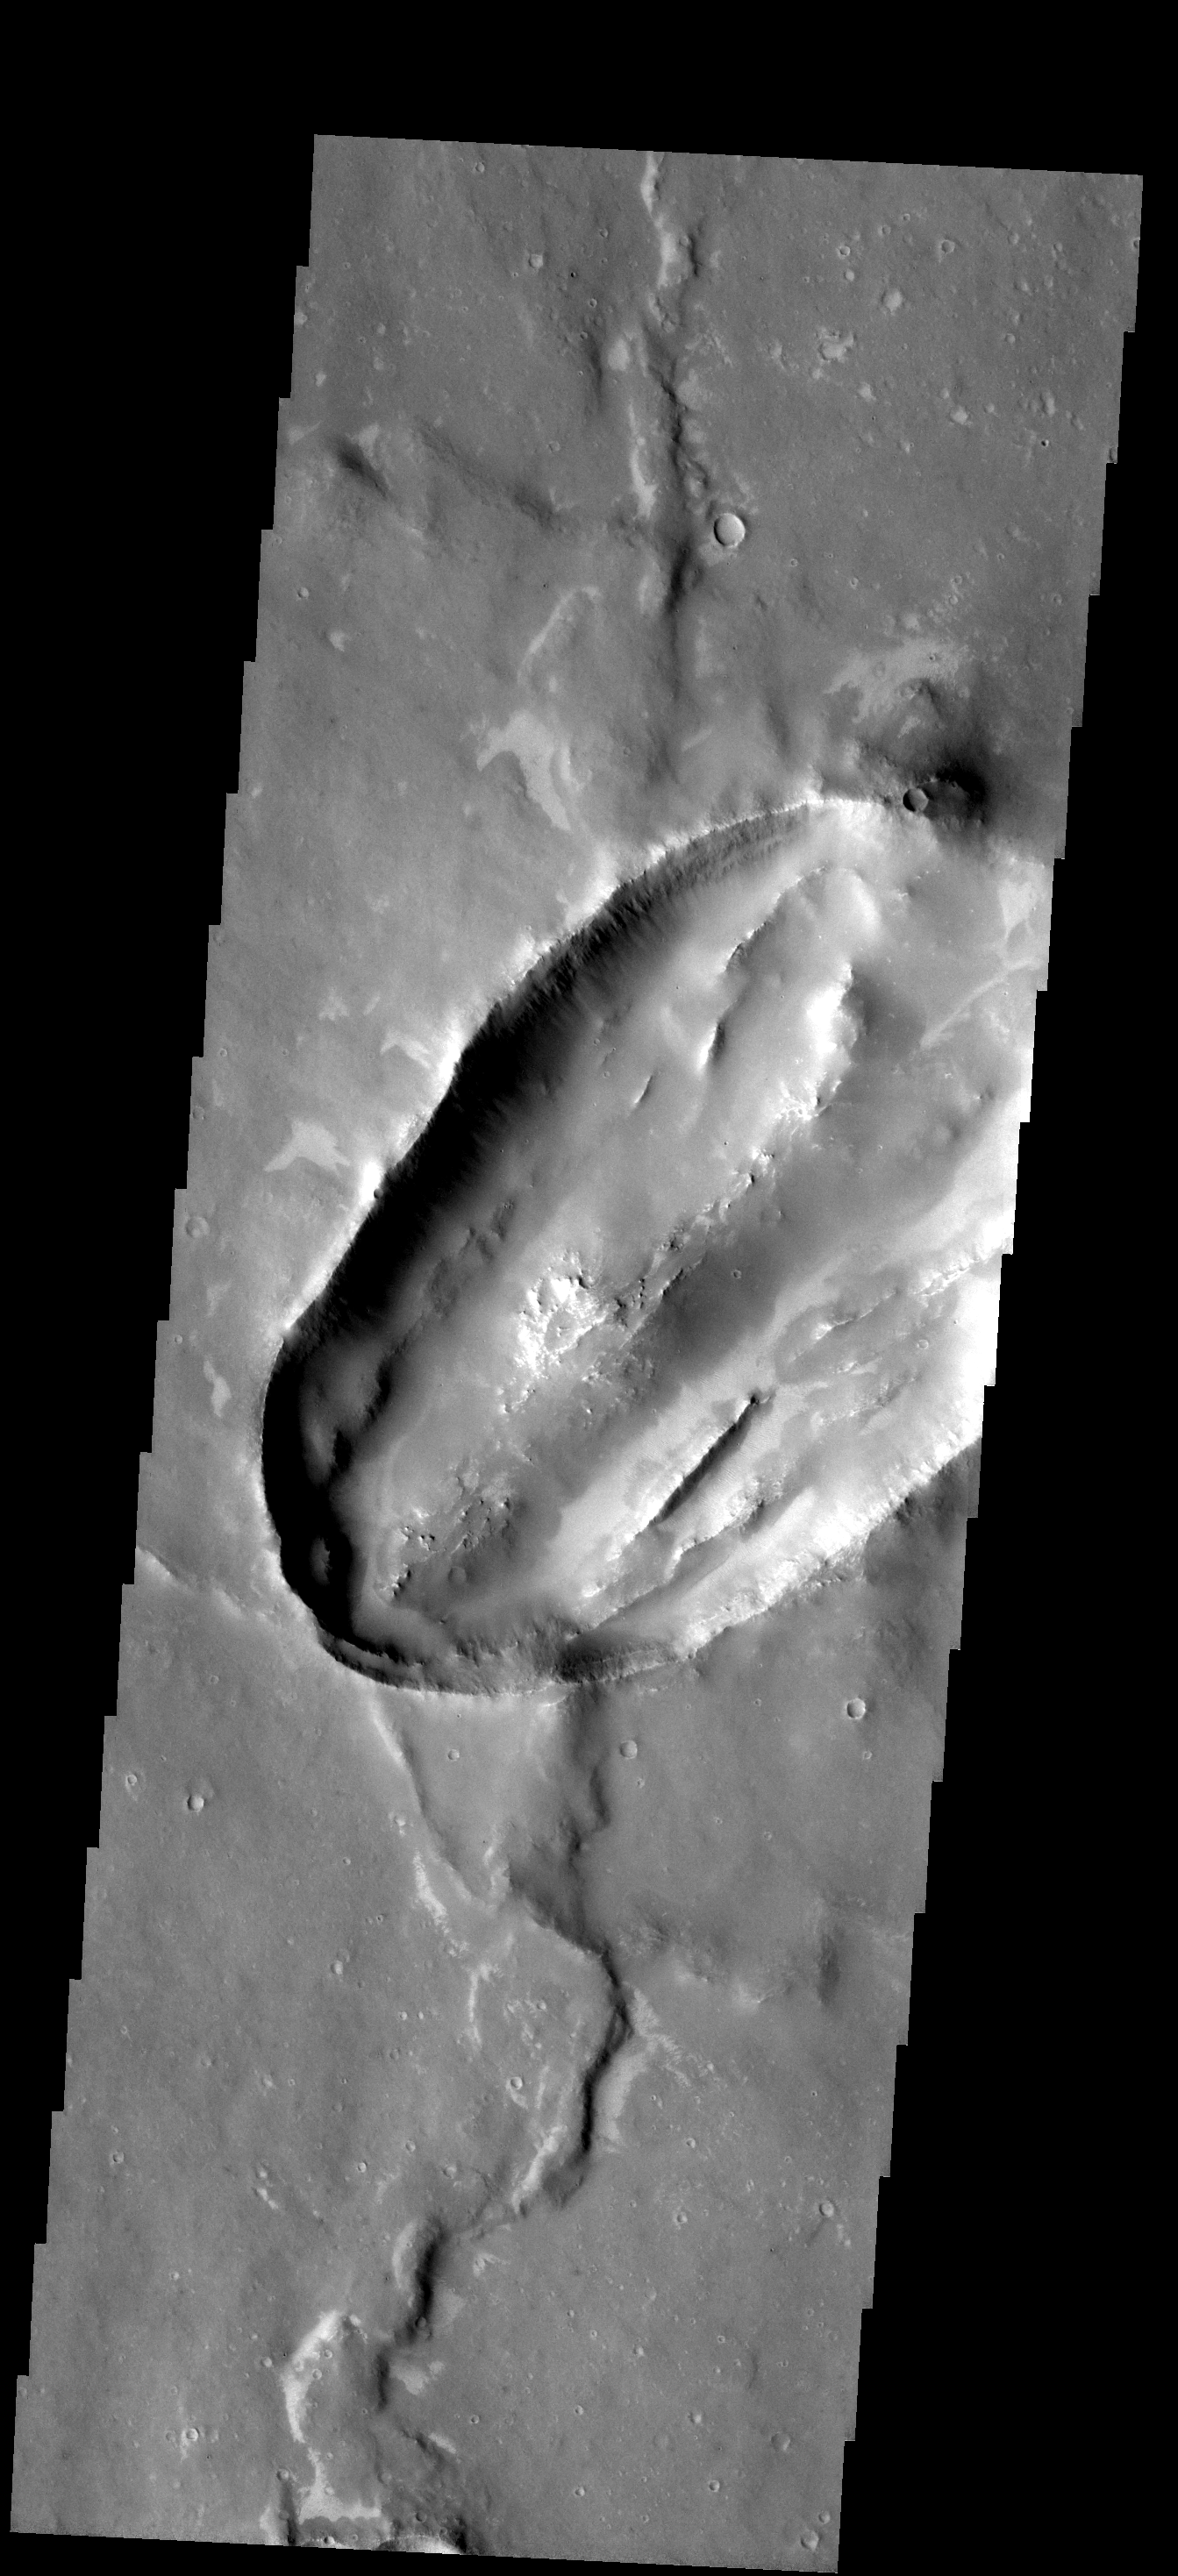

Odd Crater

This unusual crater is located in Sinai Planum. Not only is the shape of this crater odd, but just how the ridges on the floor formed is unknown.

Image information: VIS instrument. Latitude 14.6S, Longitude 277.1E. 17 meter/pixel resolution.

Note: this THEMIS visual image has not been radiometrically nor geometrically calibrated for this preliminary release. An empirical correction has been performed to remove instrumental effects. A linear shift has been applied in the cross-track and down-track direction to approximate spacecraft and planetary motion. Fully calibrated and geometrically projected images will be released through the Planetary Data System in accordance with Project policies at a later time.

NASA’s Jet Propulsion Laboratory manages the 2001 Mars Odyssey mission for NASA’s Office of Space Science, Washington, D.C. The Thermal Emission Imaging System (THEMIS) was developed by Arizona State University, Tempe, in collaboration with Raytheon Santa Barbara Remote Sensing. The THEMIS investigation is led by Dr. Philip Christensen at Arizona State University. Lockheed Martin Astronautics, Denver, is the prime contractor for the Odyssey project, and developed and built the orbiter. Mission operations are conducted jointly from Lockheed Martin and from JPL, a division of the California Institute of Technology in Pasadena.

Credit: NASA/JPL/ASU